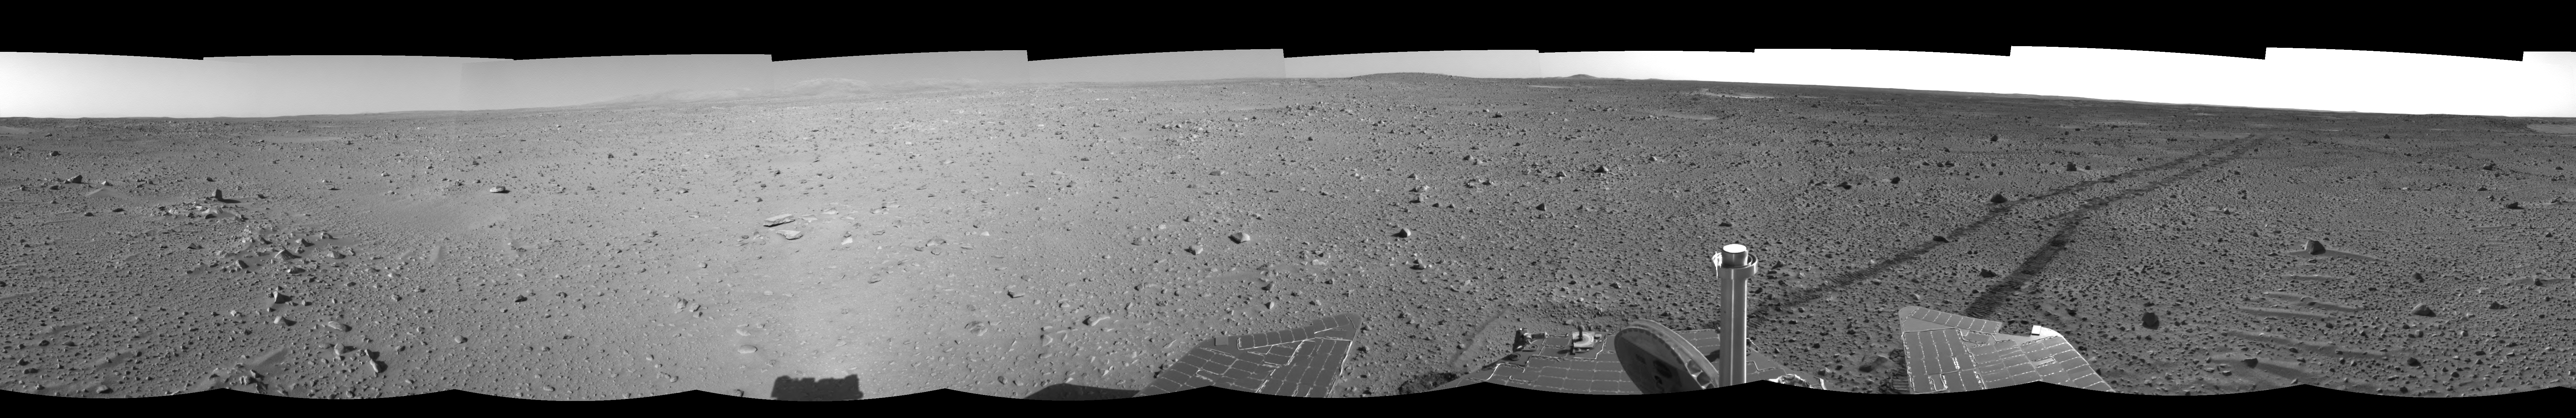

Spirit Keeps on Trekking (right eye)

This right eye of a stereo pair of views in a cylindrical-perspective projection was created from navigation camera images that NASA’s Mars Exploration Rover Spirit acquired on sol 121 (May 6, 2004). Continuing its trek toward the “Columbia Hills,” Spirit drove 96.8 meters (318 feet) — half of which was performed in auto-navigation mode — and broke its record for the longest distance traveled in one sol. That drive brought the mission total to 1,669 meters (1.04 miles), flipping the rover’s odometer over the one-mile mark.

See PIA05883 for 3-D view and PIA05884 for left eye view of this right eye cylindrical-perspective projection.

Credit: NASA/JPL